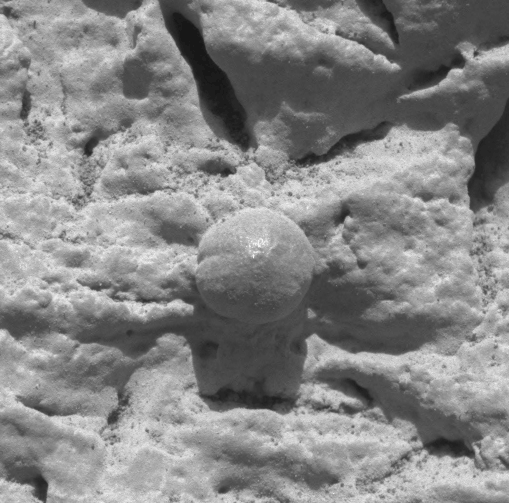

Focus on El Capitan-2

This image, taken by the microscopic imager on the Mars Exploration Rover Opportunity, shows a geological region of the rock outcrop at Meridiani Planum, Mars dubbed “El Capitan.” Light from the top is illuminating the region. Several images, each showing a different part of this region in good focus, were merged to produce this view. The area in this image, taken on Sol 28 of the Opportunity mission, is 1.5 centimeters (0.6 inches) across.

Credit: NASA/JPL/US Geological Survey